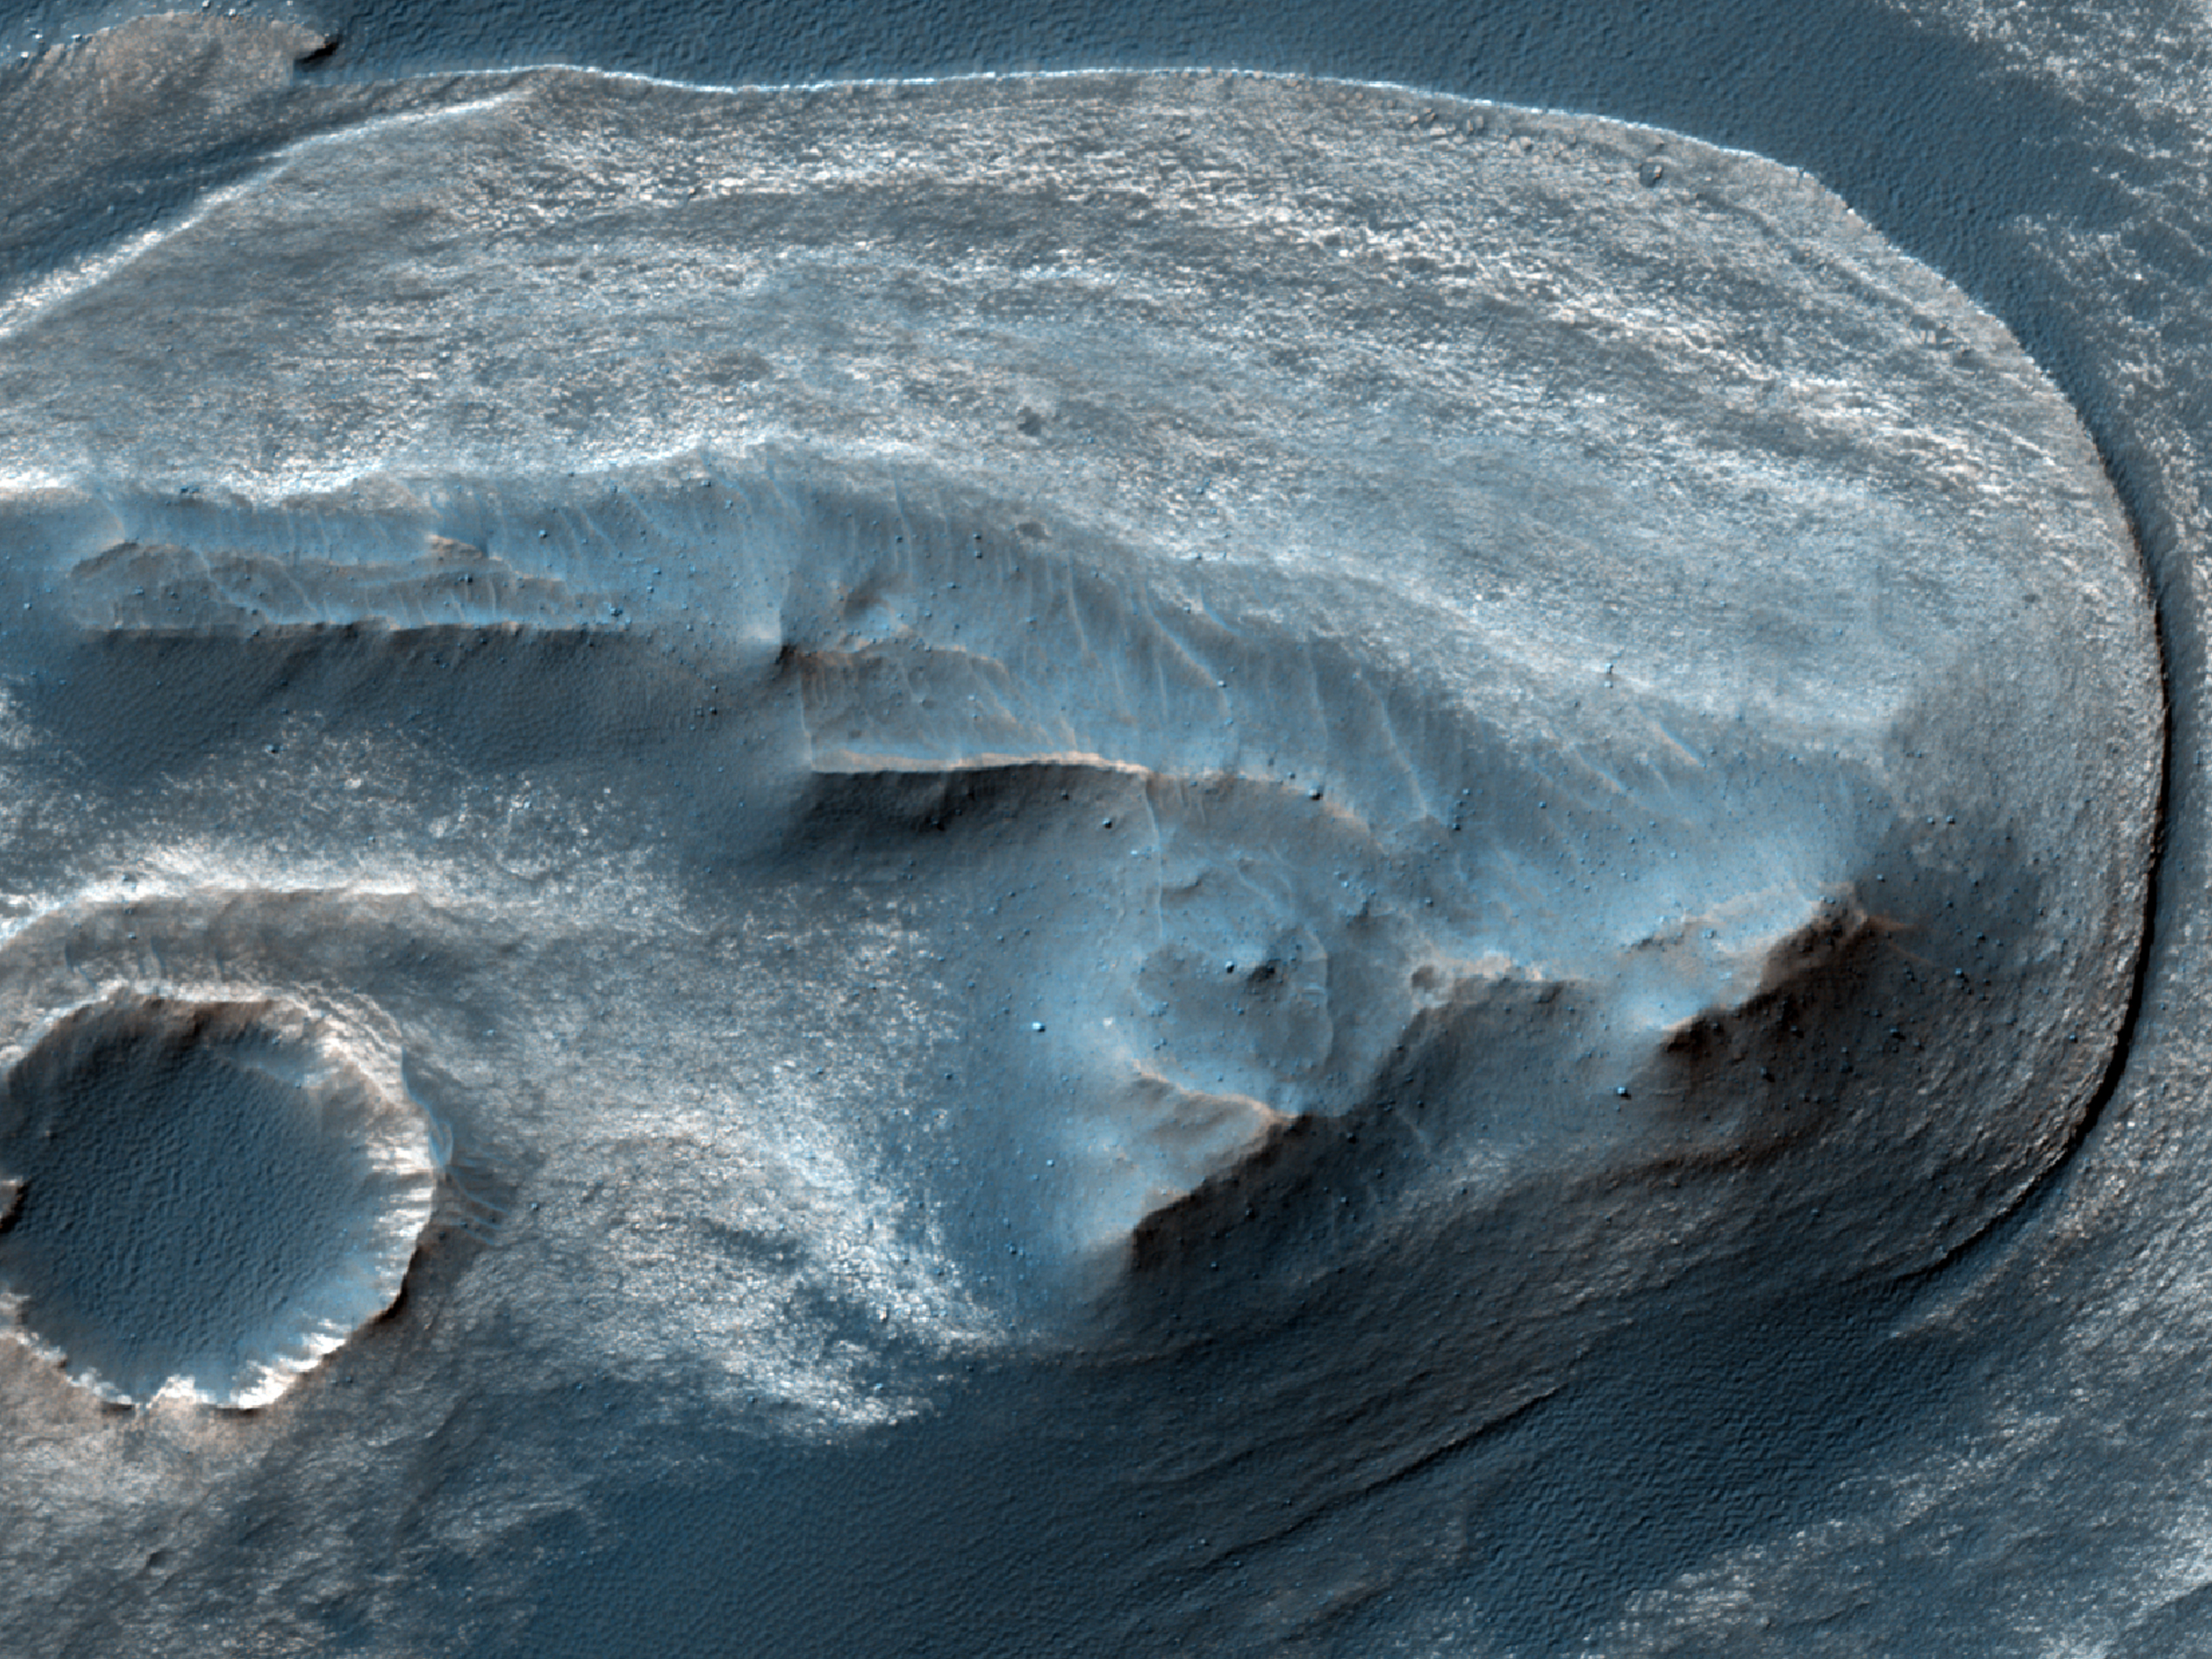

Cratered Dune Forms

One of the scientific goals for taking this observation is to create a stereo pair with another HiRISE image. From stereo pairs, which are pictures of the same area but at different angles, HiRISE creates 3-D or anaglyph pictures.

Known since at least 2003, this is a wonderful case of aeolian sandstone that (a) preserves its original sand dune bedform shapes and (b) lies unconformably over a previously-eroded surface of layered sedimentary rock.

This caption is based on the original science rationale.

HiRISE is one of six instruments on NASA’s Mars Reconnaissance Orbiter. The University of Arizona, Tucson, operates the orbiter’s HiRISE camera, which was built by Ball Aerospace & Technologies Corp., Boulder, Colo. NASA’s Jet Propulsion Laboratory, a division of the California Institute of Technology in Pasadena, manages the Mars Reconnaissance Orbiter Project for the NASA Science Mission Directorate, Washington. Lockheed Martin Space Systems, Denver, built the spacecraft.

Originally released March 28, 2012

Credit: NASA/JPL-Caltech/University of Arizona